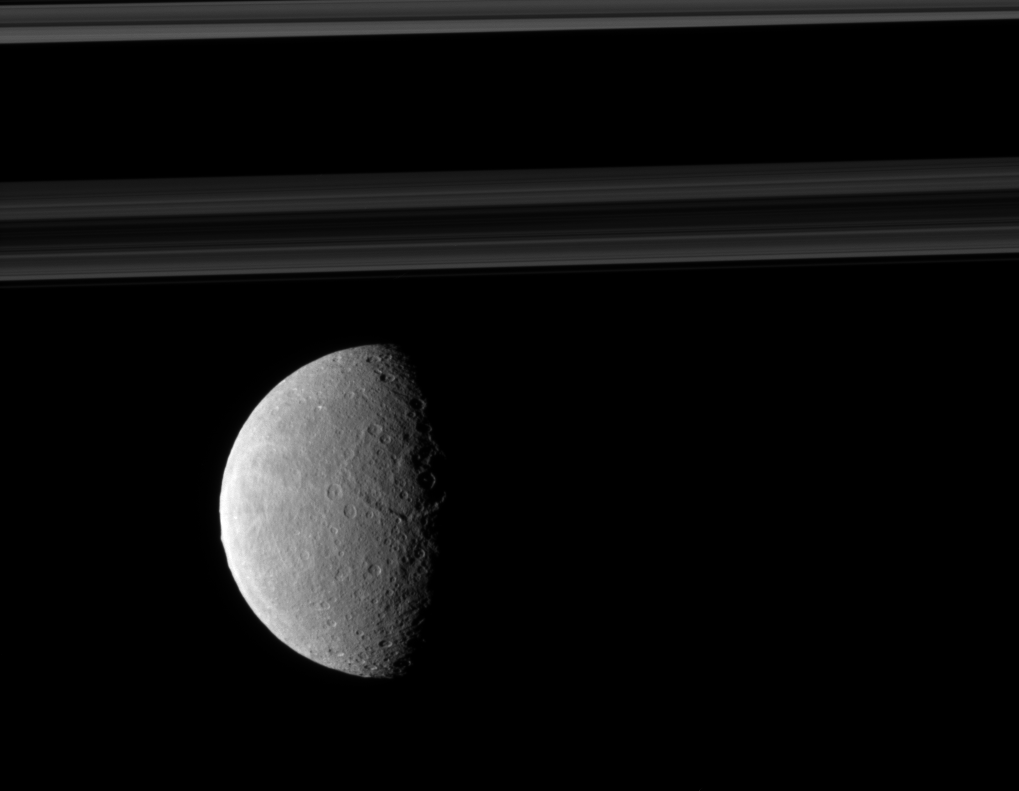

Rings and Rhea

Rhea’s trailing hemisphere shows off its wispy terrain on the left of this image which includes Saturn’s rings in the distance.

See PIA09895 to learn more about Rhea’s terrain. In this image, the moon is closer to Cassini than the rings are. This view looks toward the northern, sunlit side of the rings from just above the ringplane. Lit terrain seen here is on the trailing hemisphere of Rhea (1,528 kilometers, or 949 miles across). North on Rhea is up and rotated 1 degree to the left.

The image was taken in visible light with the Cassini spacecraft narrow-angle camera on Nov. 4, 2009. The view was acquired at a distance of approximately 762,000 kilometers (473,000 miles) from Rhea and at a Sun-Rhea-spacecraft, or phase, angle of 74 degrees. Image scale is 5 kilometers (3 miles) per pixel.

The Cassini-Huygens mission is a cooperative project of NASA, the European Space Agency and the Italian Space Agency. The Jet Propulsion Laboratory, a division of the California Institute of Technology in Pasadena, manages the mission for NASA’s Science Mission Directorate, Washington, D.C. The Cassini orbiter and its two onboard cameras were designed, developed and assembled at JPL. The imaging operations center is based at the Space Science Institute in Boulder, Colo.

Credit: NASA/JPL/Space Science Institute